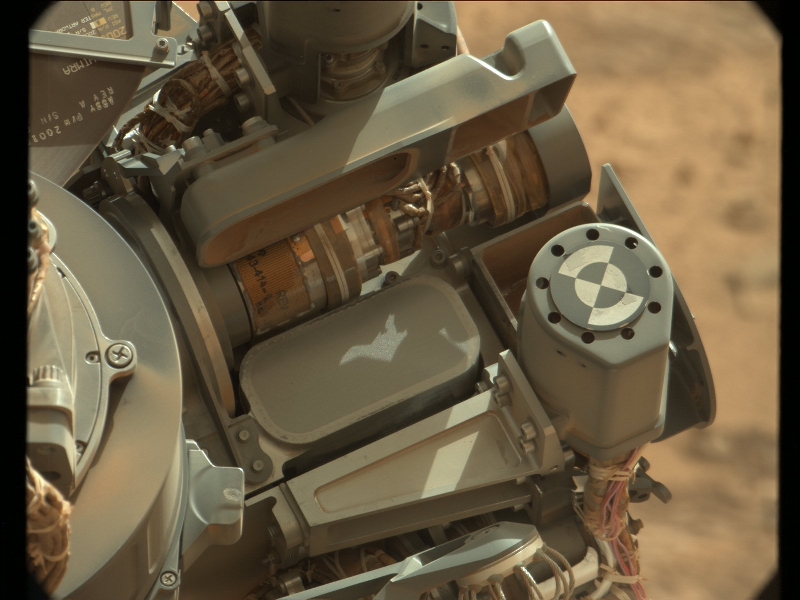

Sifting Martian Samples

Raw version

This image shows the location of the 150-micrometer sieve screen on NASA’s Mars rover Curiosity, a device used to remove larger particles from samples before delivery to science instruments. The sieve lies within the Collection and Handling for In-situ Martian Rock Analysis (CHIMRA) structure, which is on the end of the rover’s turret, or arm.

This picture was taken by the rover’s Mast Camera on Sol 81, the 81st Martian day of the mission (October 28th 2012). The color has been white-balanced to show the scene as it would appear on Earth.

Malin Space Science Systems, San Diego, developed, built and operates Mastcam. NASA’s Jet Propulsion Laboratory, Pasadena, Calif., manages the Mars Science Laboratory Project and the mission’s Curiosity rover for NASA’s Science Mission Directorate in Washington. The rover was designed and assembled at JPL, a division of the California Institute of Technology in Pasadena.

Credit: NASA/JPL-Caltech/MSSS